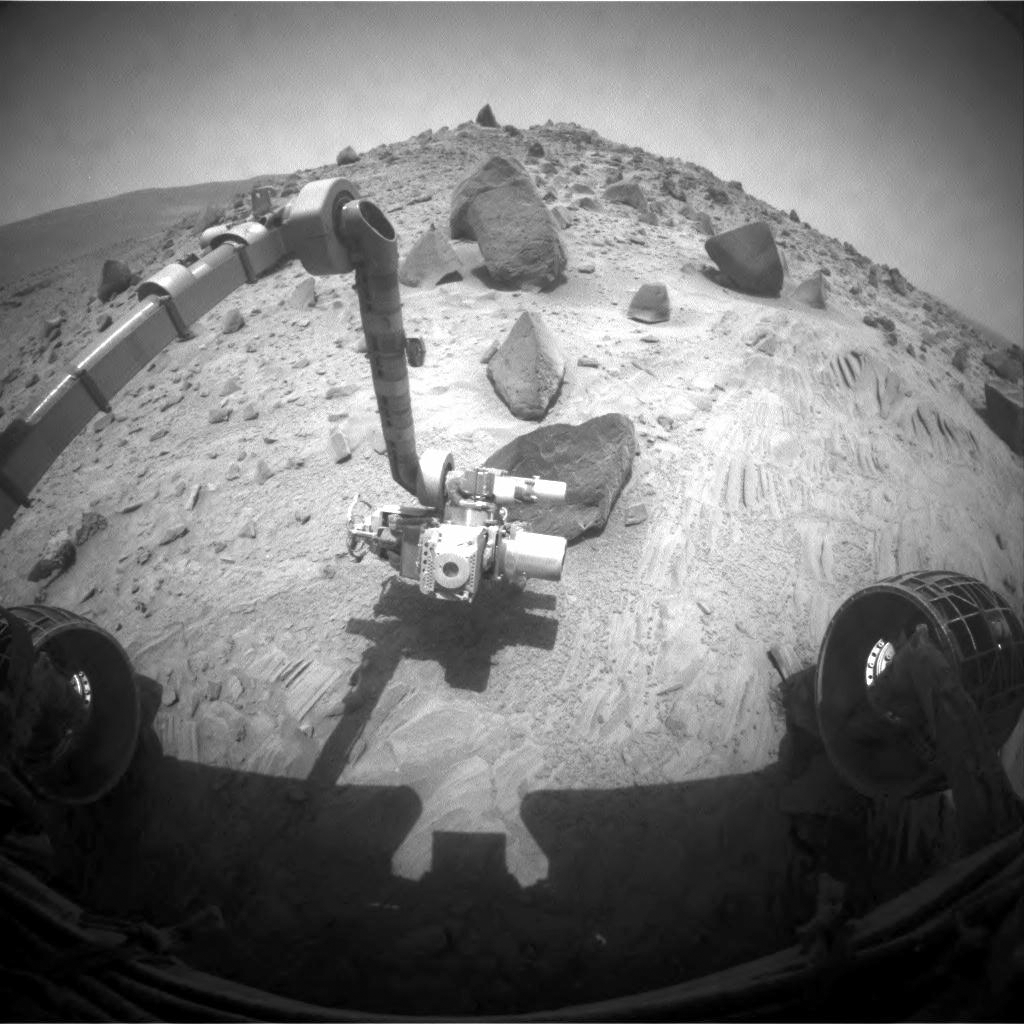

Spirit Begins Third Martian Year

As it finished its second Martian year on Mars, NASA’s Mars Exploration Rover Spirit was beginning to examine a group of angular rocks given informal names corresponding to peaks in the Colorado Rockies. A Martian year— the amount of time it takes Mars to complete one orbit around the sun—lasts for 687 Earth days. Spirit completed its second Martian year on the rover’s 1,338th Martian day, or sol, corresponding to Oct. 8, 2007.

Two days later, on sol 1,340 (Oct. 10, 2007), Spirit used its front hazard-identification camera to capture this wide-angle view of its robotic arm extended to a rock informally named “Humboldt Peak.” For the rocks at this site on the southern edge of the “Home Plate” platform in the inner basin of the Columbia Hills inside Gusev Crater, the rover team decided to use names of Colorado peaks higher than 14,000 feet. The Colorado Rockies team of the National League is the connection to the baseball-theme nomenclature being used for features around Home Plate.

The tool facing Spirit on the turret at the end of the robotic arm is the Moessbauer spectrometer.

Credit: NASA/JPL-Caltech